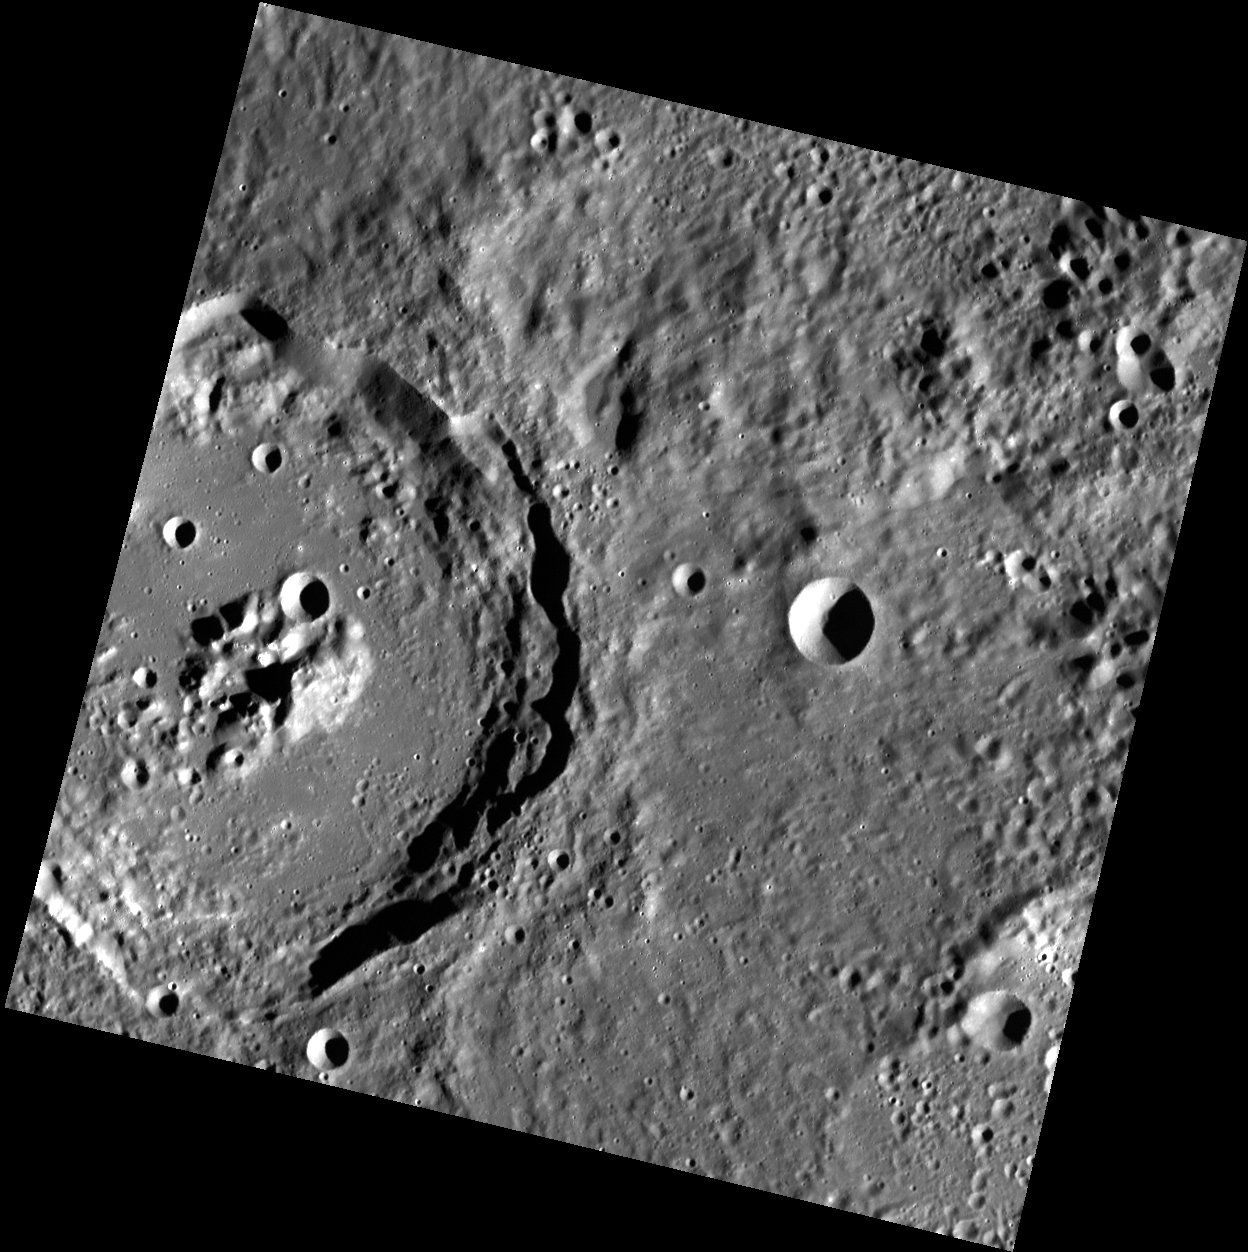

Living in Anonymity

This image, taken with the Wide Angle Camera (WAC), shows an unnamed crater in Mercury’s northern hemisphere. This complex crater displays bright central peaks and terraced walls. It may also contain hollows at its center–shallow, bright impressions which were a surprising find in some of MESSENGER’s high-resolution images.

This image was acquired as part of MDIS’s high-resolution stereo base map. The stereo base map is used in combination with the surface morphology base map to create high-resolution stereo views of Mercury’s surface, with an average resolution of 250 meters/pixel (0.16 miles/pixel or 820 feet/pixel) or better. During MESSENGER’s one-year mission, the surface morphology base map is acquired during the first 176 days, and the second 176 days are used to acquire the complementary stereo base map, which includes the image here.

Date acquired: December 02, 2011
Image Mission Elapsed Time (MET): 231308591
Image ID: 1084977
Instrument: Wide Angle Camera (WAC) of the Mercury Dual Imaging System (MDIS)
WAC filter: 7 (748 nanometers)
Center Latitude: 39.68°
Center Longitude: 111.0° E
Resolution: 107 meters/pixel
Scale: The large crater is about 75 km (47 miles) in diameter
Incidence Angle: 73.7°
Emission Angle: 6.4°
Phase Angle: 73.5°

The MESSENGER spacecraft is the first ever to orbit the planet Mercury, and the spacecraft’s seven scientific instruments and radio science investigation are unraveling the history and evolution of the Solar System’s innermost planet. Visit the Why Mercury? section of this website to learn more about the key science questions that the MESSENGER mission is addressing. During the one-year primary mission, MDIS is scheduled to acquire more than 75,000 images in support of MESSENGER’s science goals.

These images are from MESSENGER, a NASA Discovery mission to conduct the first orbital study of the innermost planet, Mercury. For information regarding the use of images, see the MESSENGER image use policy.

Credit: NASA/Johns Hopkins University Applied Physics Laboratory/Carnegie Institution of Washington